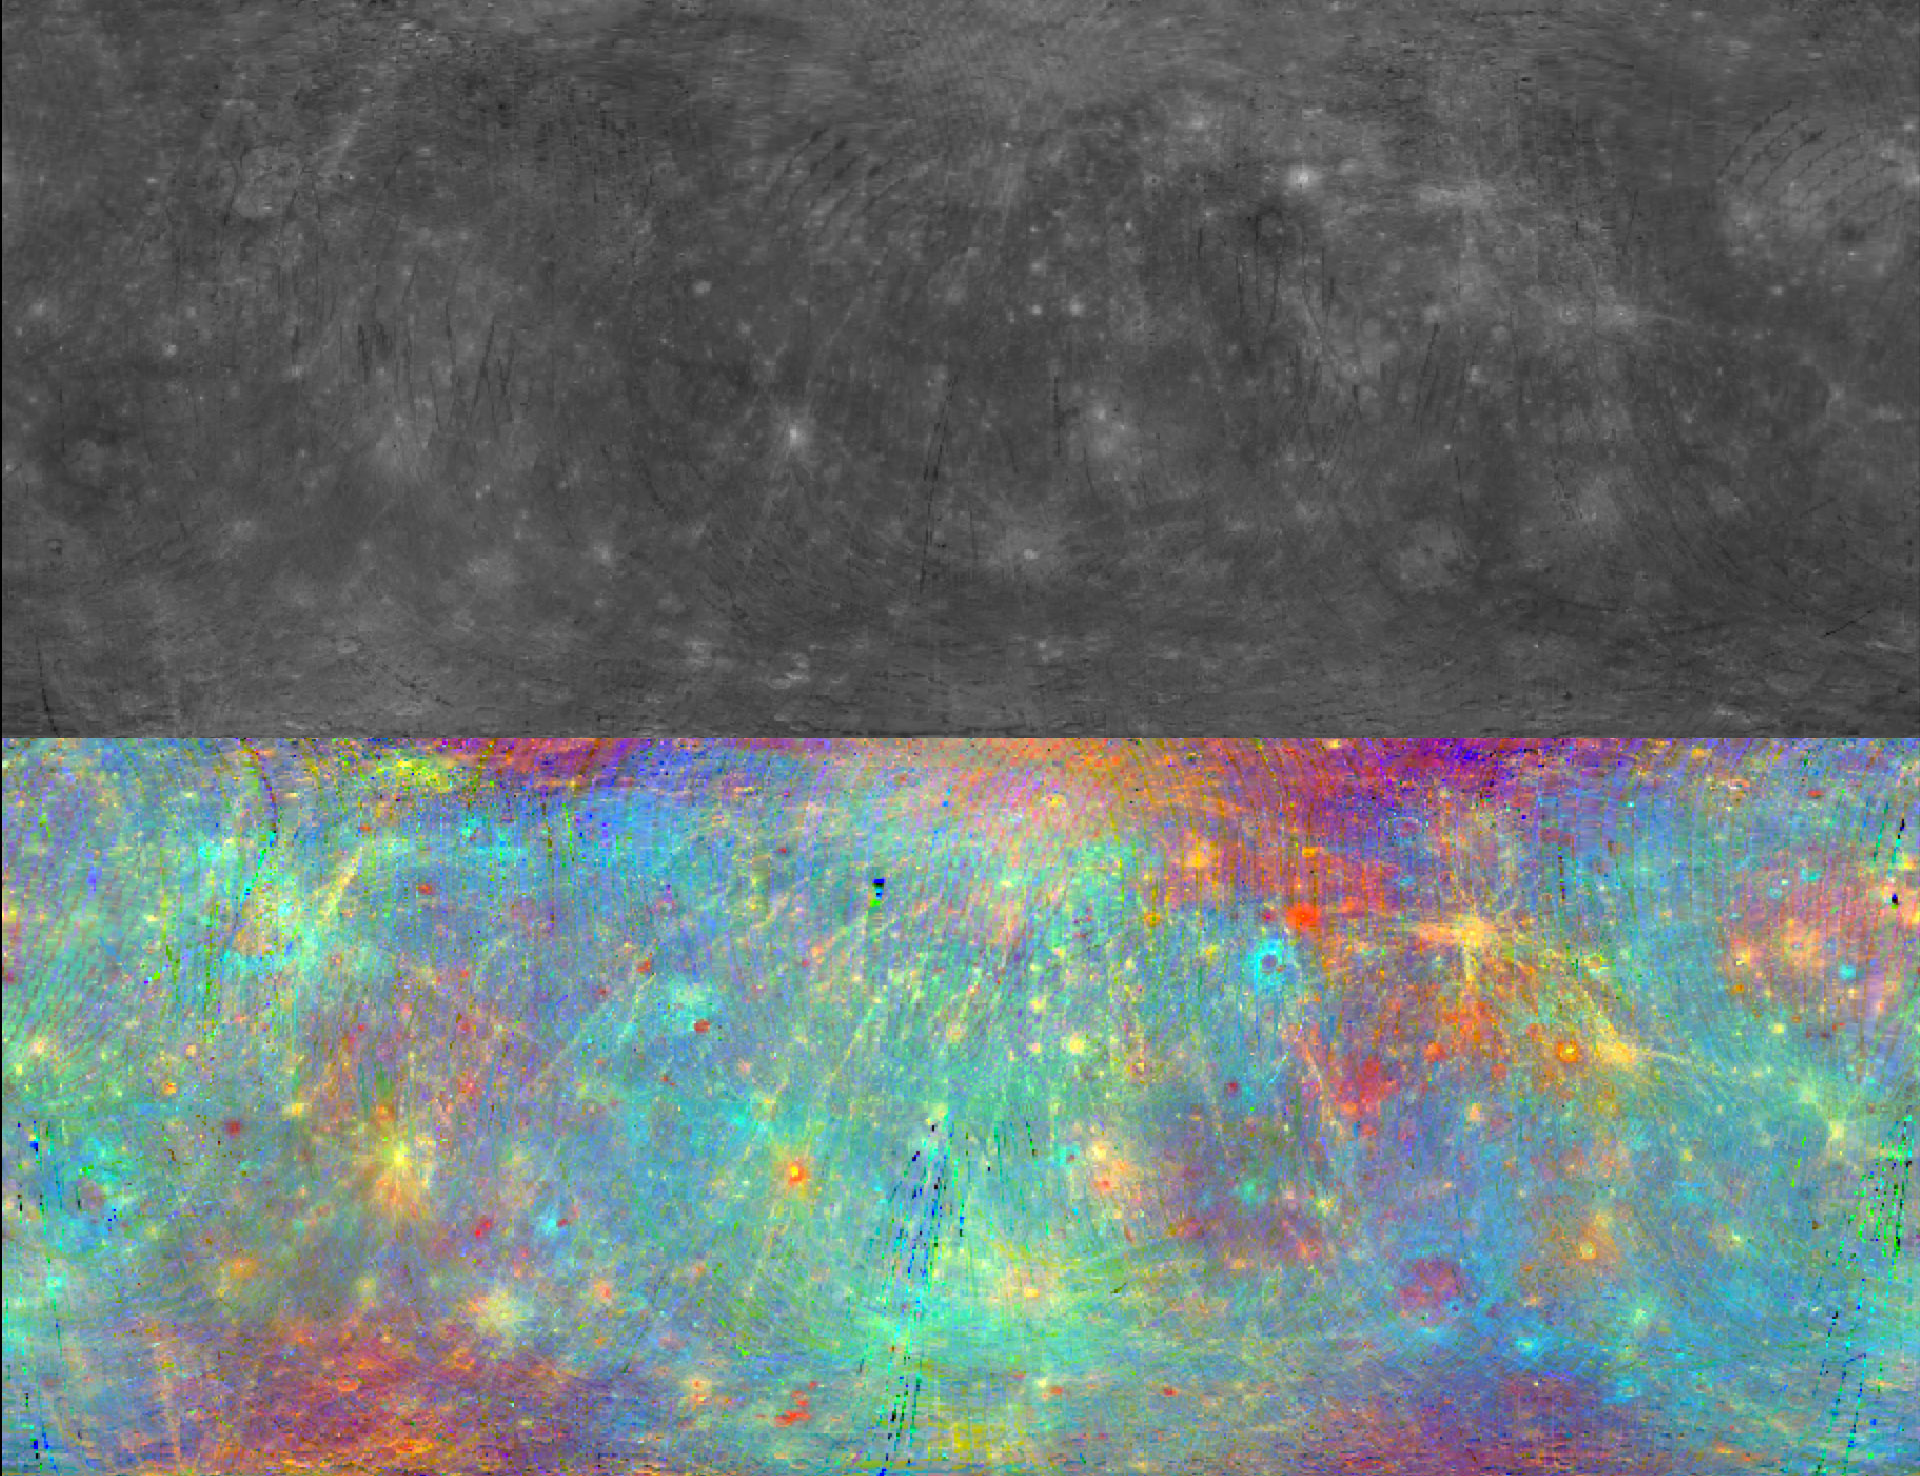

Shine a Light on Me

The Sun’s light provides a powerful tool for understanding the composition of materials in the Solar System. Today’s image features two views of Mercury provided by the Mercury Atmospheric and Surface Composition Spectrometer (MASCS) instrument. As the Sun’s light hits the surface of Mercury, the Visible and Infrared Spectrograph (VIRS) portion of MASCS measures many wavelengths of the reflected light from a single spot on the surface at a time. These observations create a spectral profile of the surface as MESSENGER orbits Mercury. In each panel, the top left corner of the image is 70°N,180°E and the bottom right corner is 70°S,180°E. Most of Caloris basin can be seen along the right edge of each panel. The top panel is a monochromatic image of the interpolated 750 nm reflectance, and the bottom panel shows the same data but in a false color composite selected to highlight compositional variations on the surface.

The monochromatic map is part of a data set that was released to the public earlier this month through the Planetary Data System (PDS). In conjunction with the release, the team hosted a Data User’s Workshop at the 45th Lunar and Planetary Science Conference, which is being held this week in The Woodlands, Texas.

Instruments: Visible and Infrared Spectrograph (VIRS) of the Mercury Atmosphere and Surface Composition Spectrometer (MASCS)
Center Latitude: 0°
Center Longitude: 0° E
Map Projection: Simple Cylindrical
VIRS Monochromatic Wavelength: 750 nm
VIRS Color Composite Wavelengths: 575 nm as red, 415 nm/750 nm as green, 310 nm/390 nm as blue
Scale: Caloris Basin is 1,550 km (963 mi) across.

The MESSENGER spacecraft is the first ever to orbit the planet Mercury, and the spacecraft’s seven scientific instruments and radio science investigation are unraveling the history and evolution of the Solar System’s innermost planet. MESSENGER acquired over 150,000 images and extensive other data sets. MESSENGER is capable of continuing orbital operations until early 2015.

For information regarding the use of images, see the MESSENGER image use policy.

Credit: NASA/Johns Hopkins University Applied Physics Laboratory/Carnegie Institution of Washington